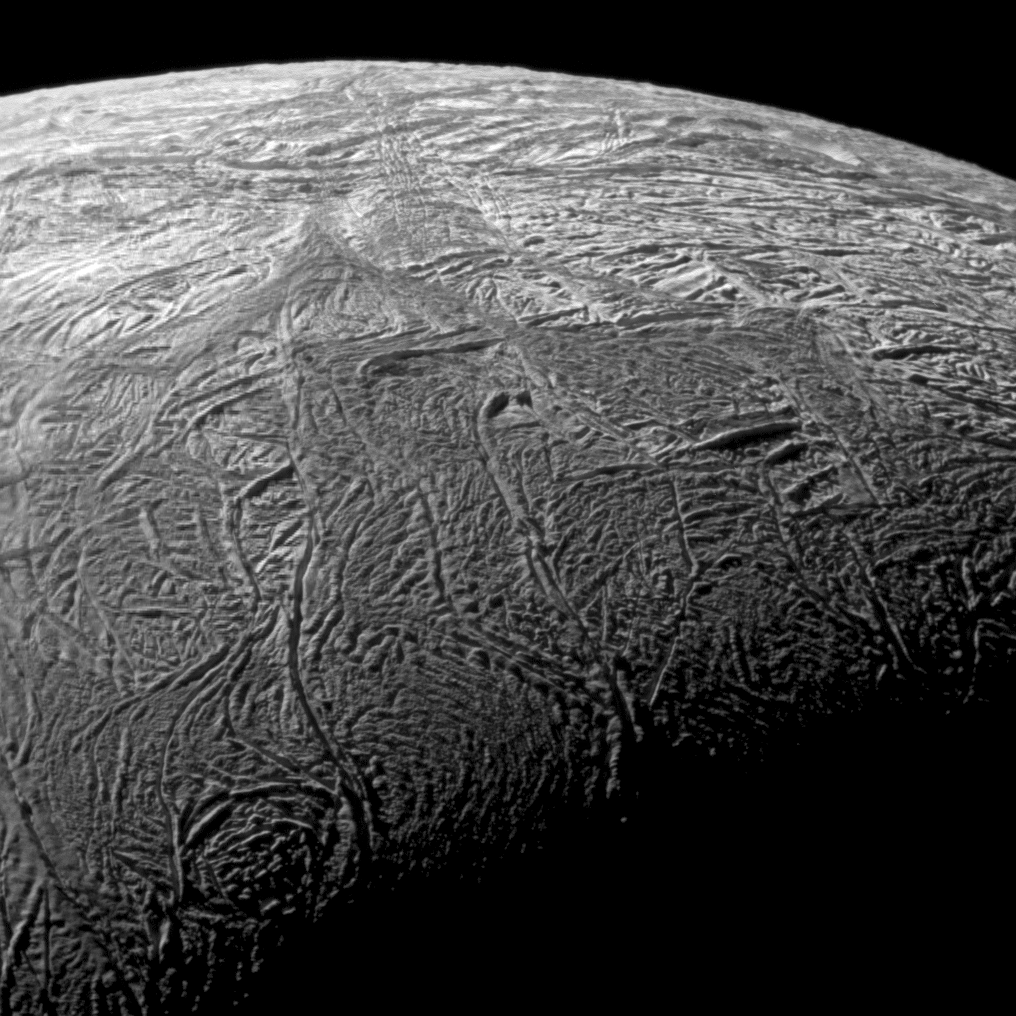

Enceladus’ Warm Baghdad Sulcus in Context

This wide-angle image shows the south polar region of Saturn’s moon Enceladus and outlines the area covered by the high-resolution mosaic combining data from the imaging science subsystem and composite infrared spectrometer aboard NASA’s Cassini spacecraft (PIA11696). The outlined area focuses on Baghdad Sulcus, a fracture in the south polar region.

Cassini captured the data for this wide-angle image during the spacecraft’s close flyby of the moon Nov. 21, 2009. This image and others from that flyby are among the best visible light images Cassini will capture of the region around the “tiger stripes,” — the fissures that spray icy particles, water vapor and organic compounds — compounds, before the moon’s south polar region enters winter darkness for the coming years.

This wide-angle view shows not only Baghdad Sulcus, but also other nearby fractures. Lit terrain seen here is on the leading hemisphere and Saturn-facing side of Enceladus (504 kilometers, 313 miles across). The south pole lies in shadow near the bottom middle of the image.

The wide-angle view was acquired at a distance of approximately 2,000 kilometers (1,200 miles) from Enceladus and at a sun-Enceladus-spacecraft, or phase, angle of 114 degrees. Scale in the wide-angle view is 116 meters (381 feet) per pixel.

The Cassini-Huygens mission is a cooperative project of NASA, the European Space Agency and the Italian Space Agency. The Jet Propulsion Laboratory, a division of the California Institute of Technology in Pasadena, manages the mission for NASA’s Science Mission Directorate in Washington. The Cassini orbiter and its two onboard cameras were designed, developed and assembled at JPL. The imaging team is based at the Space Science Institute, Boulder, Colo.

Credit: NASA/JPL/Space Science Institute